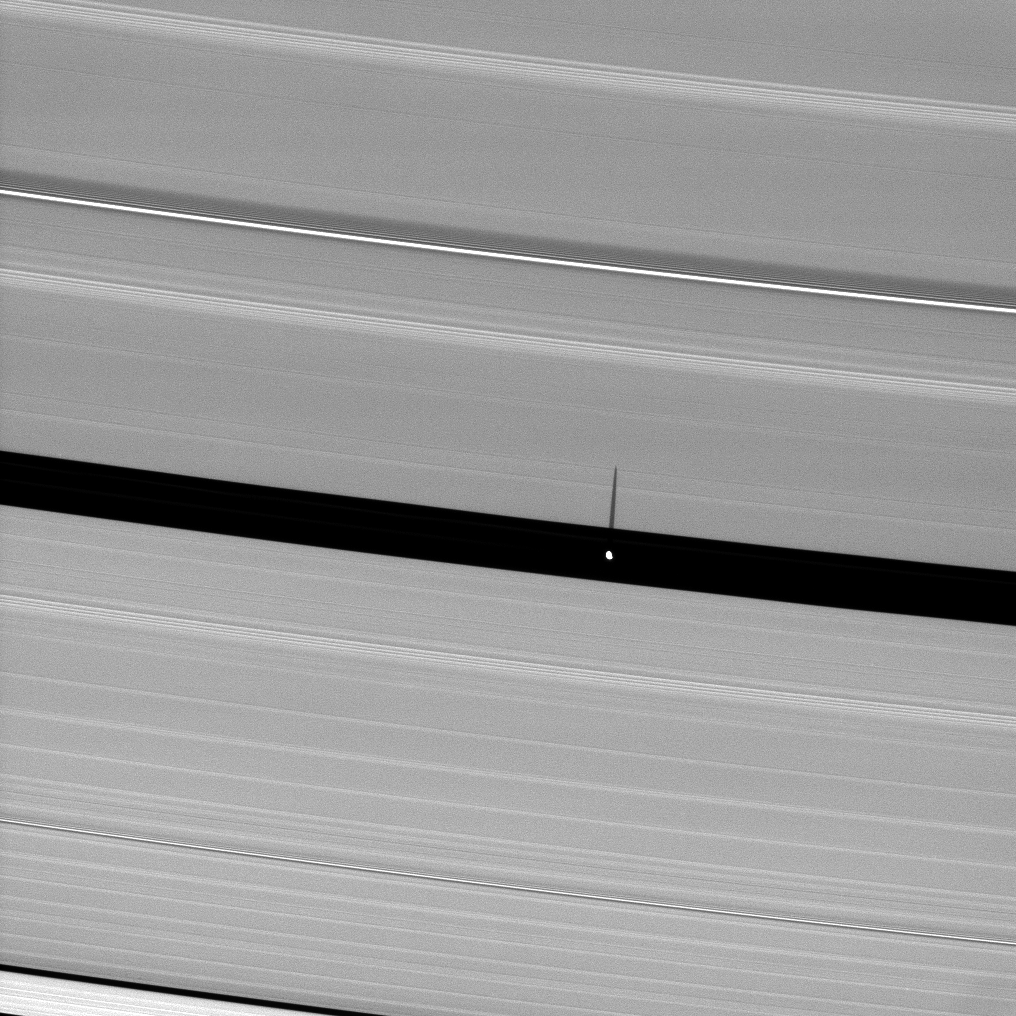

Shadow of Saucer-Shaped Moon

Saturn’s moon Pan, orbiting in the Encke Gap, casts a slender shadow onto the A ring.

For a closeup view of the “flying saucer” shape of Pan (28 kilometers, or 17 miles across), see PIA08405.

The novel illumination geometry created as Saturn approaches its August 2009 equinox allows moons orbiting in or near the plane of Saturn’s equatorial rings to cast shadows onto the rings. These scenes are possible only during the few months before and after Saturn’s equinox which occurs only once in about 15 Earth years. To learn more about this special time and to see movies of moons’ shadows moving across the rings, see PIA11651 and PIA11660.

This view looks toward the sunlit side of the rings from about 57 degrees below the ringplane. The image was taken in visible light with the Cassini spacecraft narrow-angle camera on May 24, 2009. The view was acquired at a distance of approximately 840,000 kilometers (522,000 miles) from Pan and at a Sun-Pan-spacecraft, or phase, angle of 123 degrees. Image scale is 5 kilometers (3 miles) per pixel.

The Cassini-Huygens mission is a cooperative project of NASA, the European Space Agency and the Italian Space Agency. The Jet Propulsion Laboratory, a division of the California Institute of Technology in Pasadena, manages the mission for NASA’s Science Mission Directorate, Washington, D.C. The Cassini orbiter and its two onboard cameras were designed, developed and assembled at JPL. The imaging operations center is based at the Space Science Institute in Boulder, Colo.

Credit: NASA/JPL/Space Science Institute